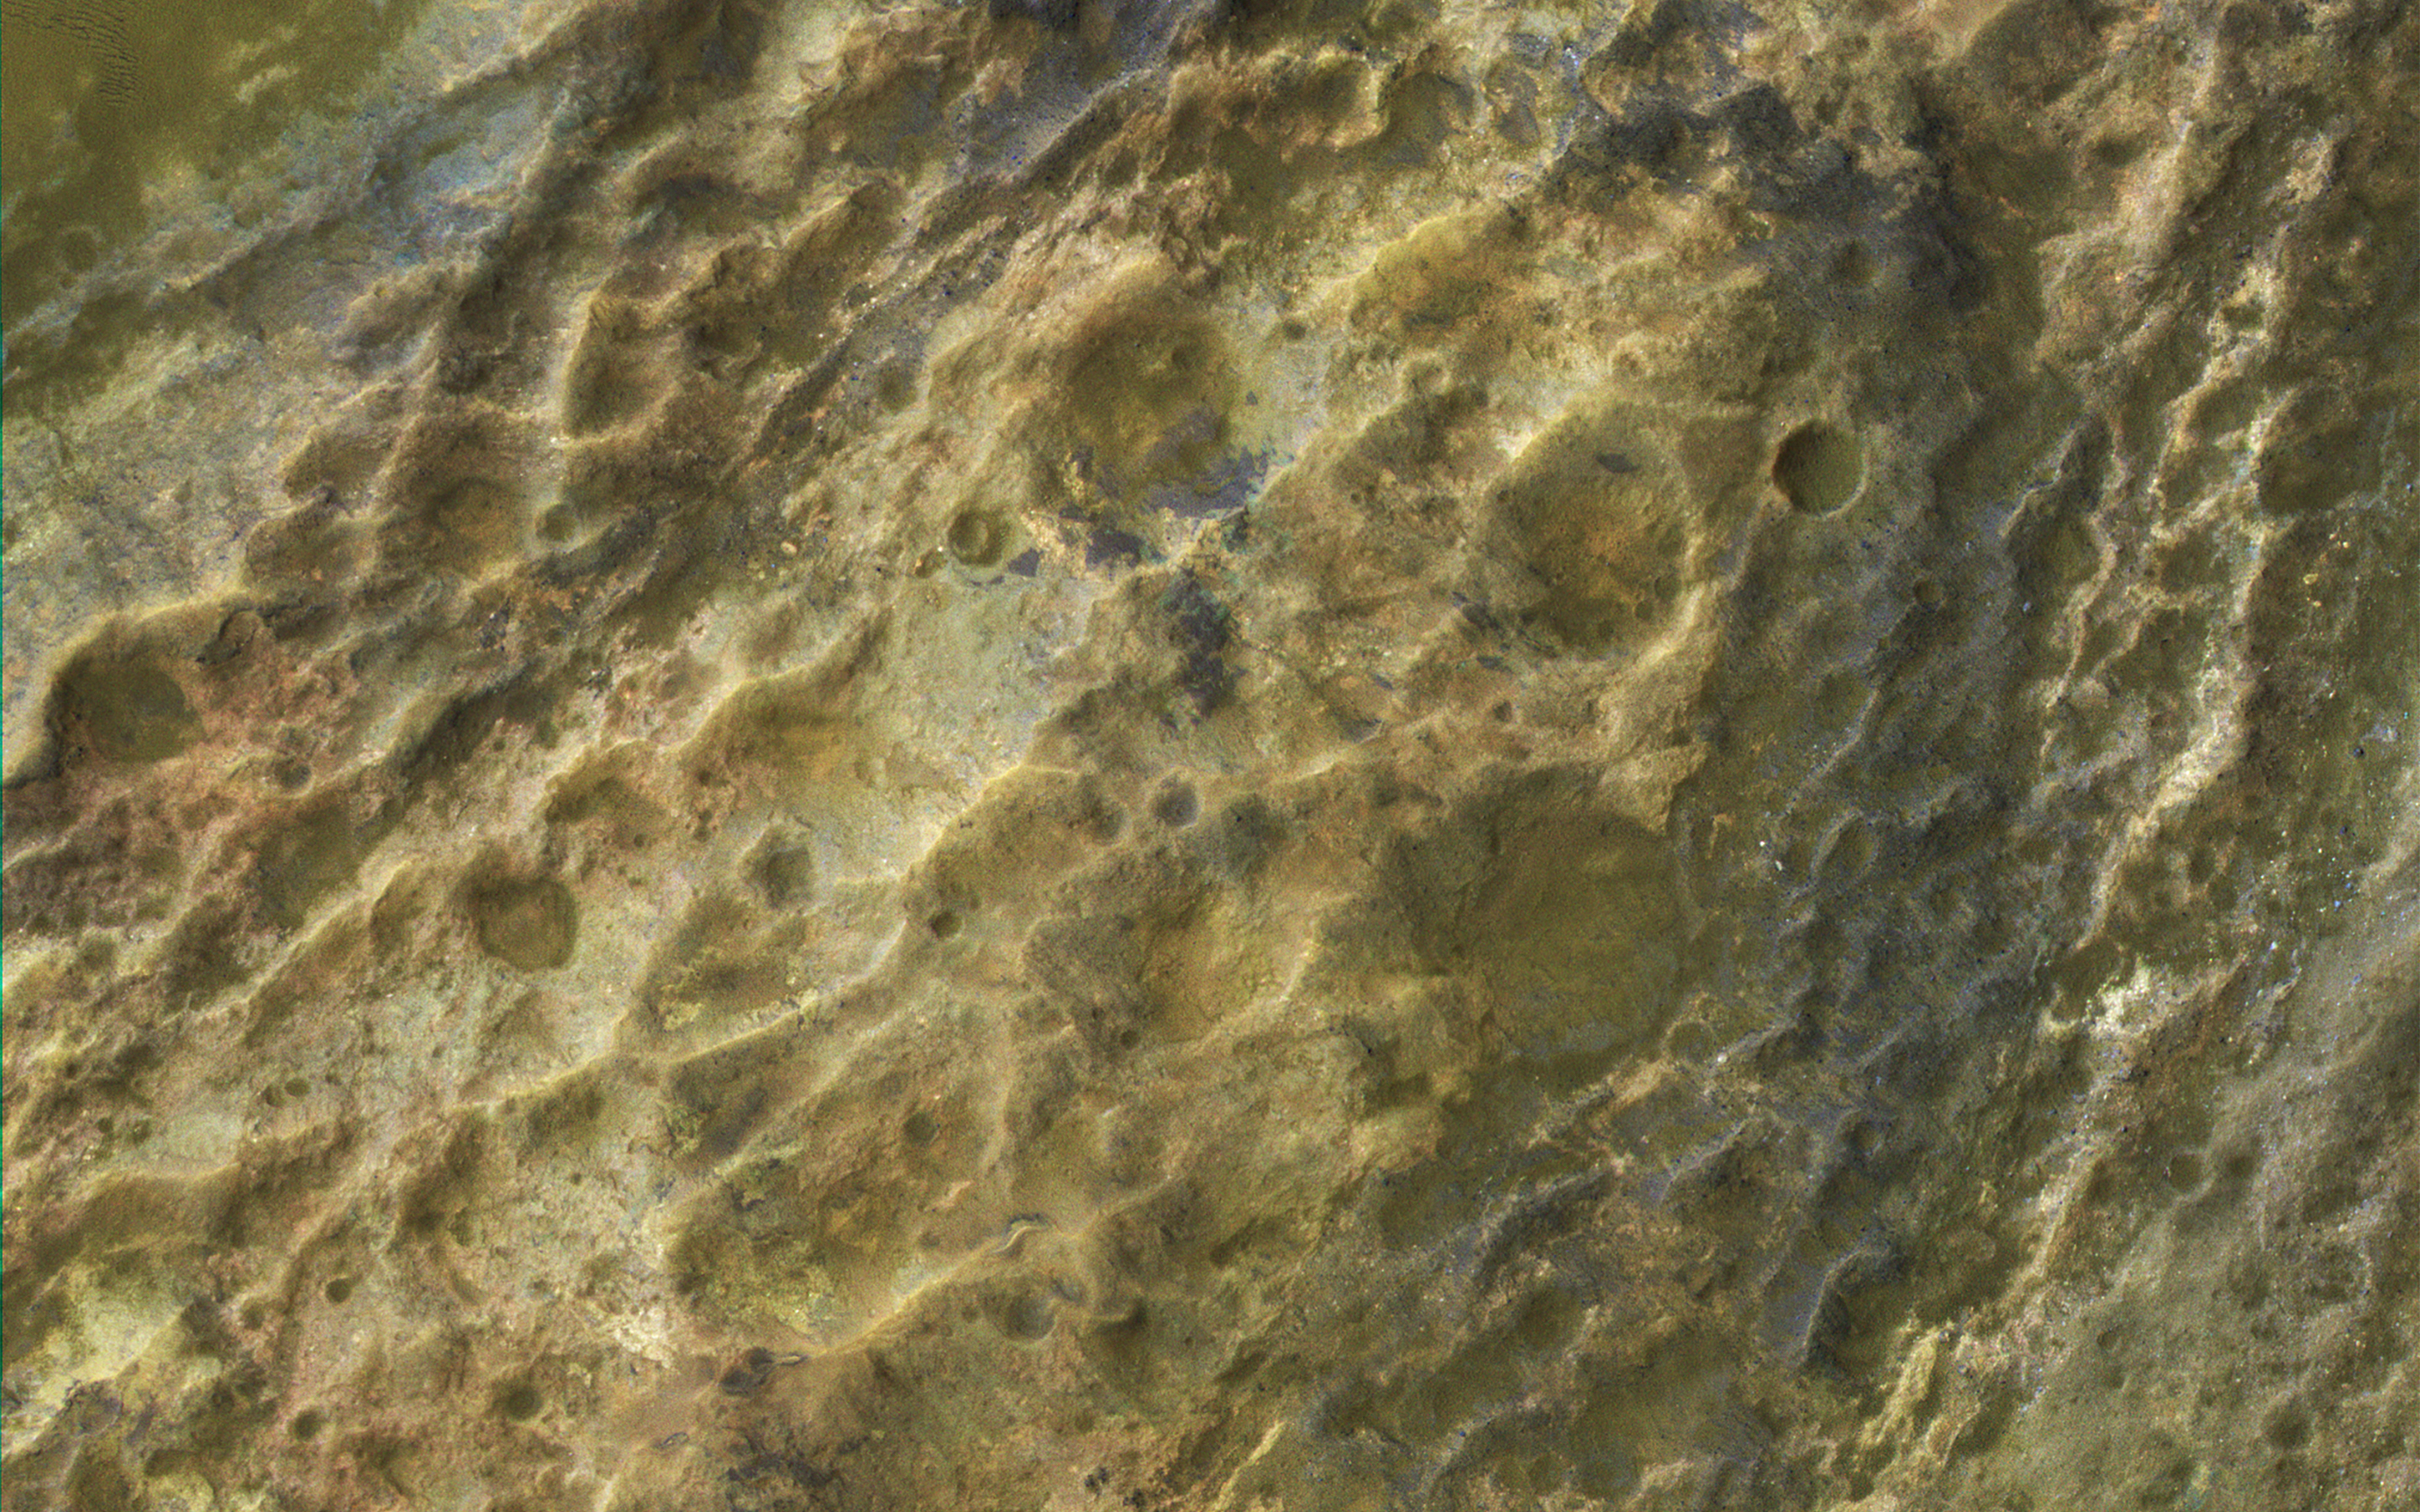

Colorful Bedrock

This image captured by NASA’s Mars Reconnaissance Orbiter (MRO) covers diverse surface units on the floor of eastern Coprates Chasma in eastern Valles Marineris.

The bedrock has diverse minerals producing wonderful color contrasts. In over 10 years of orbiting Mars, HiRISE has acquired nearly 50,000 large images, but they cover less than 3 percent of the Martian surface.

The map is projected here at a scale of 50 centimeters (19.7 inches) per pixel. [The original image scale is 53.1 centimeters (20.9 inches) per pixel (with 2 x 2 binning); objects on the order of 159 centimeters (62.6 inches) across are resolved.] North is up.

The University of Arizona, Tucson, operates HiRISE, which was built by Ball Aerospace & Technologies Corp., Boulder, Colo. NASA’s Jet Propulsion Laboratory, a division of Caltech in Pasadena, California, manages the Mars Reconnaissance Orbiter Project for NASA’s Science Mission Directorate, Washington.

Credit: NASA/JPL-Caltech/Univ. of Arizona